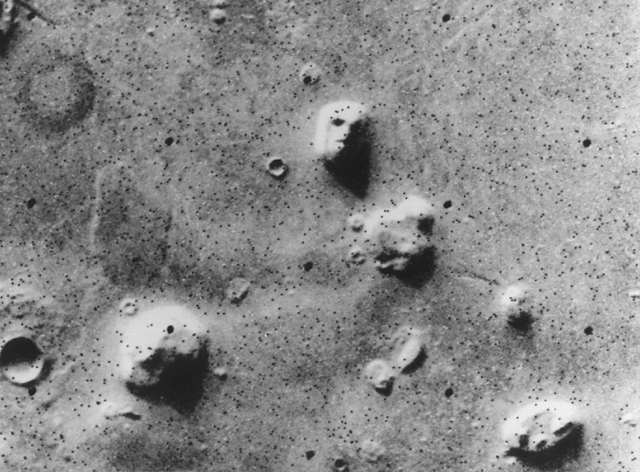

Geologic ‘Face on Mars’ Formation

NASA’s Viking 1 Orbiter spacecraft photographed this region in the northern latitudes of Mars on July 25, 1976 while searching for a landing site for the Viking 2 Lander. The speckled appearance of the image is due to missing data, called bit errors, caused by problems in transmission of the photographic data from Mars to Earth. Bit errors comprise part of one of the ‘eyes’ and ‘nostrils’ on the eroded rock that resembles a human face near the center of the image. Shadows in the rock formation give the illusion of a nose and mouth. Planetary geologists attribute the origin of the formation to purely natural processes. The feature is 1.5 kilometers (one mile) across, with the sun angle at approximately 20 degrees. The picture was taken from a range of 1,873 kilometers (1,162 miles).

Credit: NASA/JPL